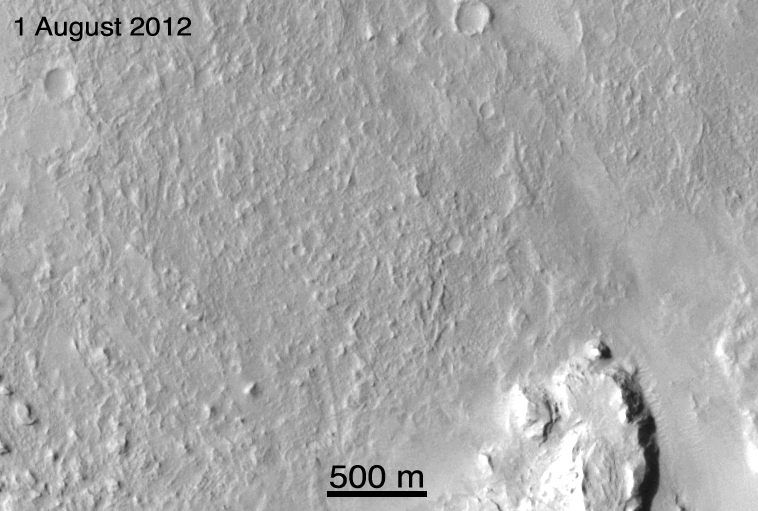

Ballasts Hitting the Surface, Close-Up (with arrows)

These before-and-after images show the effects of weights from the entry vehicle of NASA’s Curiosity rover hitting the surface of Mars. These are enlarged images from the Context Camera on NASA’s Mars Reconnaissance Orbiter taken on Aug. 1 and 7. Arrows show the locations of the impacts.

This linear cluster of dark disrupted ground is about 7.5 miles (12 kilometers) from the rover. The length of this cluster is about 0.6 miles (1 kilometer). There are six impact sites, one for each of the 55-pound (25-kilogram) tungsten Entry Ballast Masses.

The images were acquired by the Context Camera at a resolution of 20 feet (6 meters) per pixel but projected here at 16 feet (5 meters) per pixel.

Credit: NASA/JPL-Caltech/MSSS